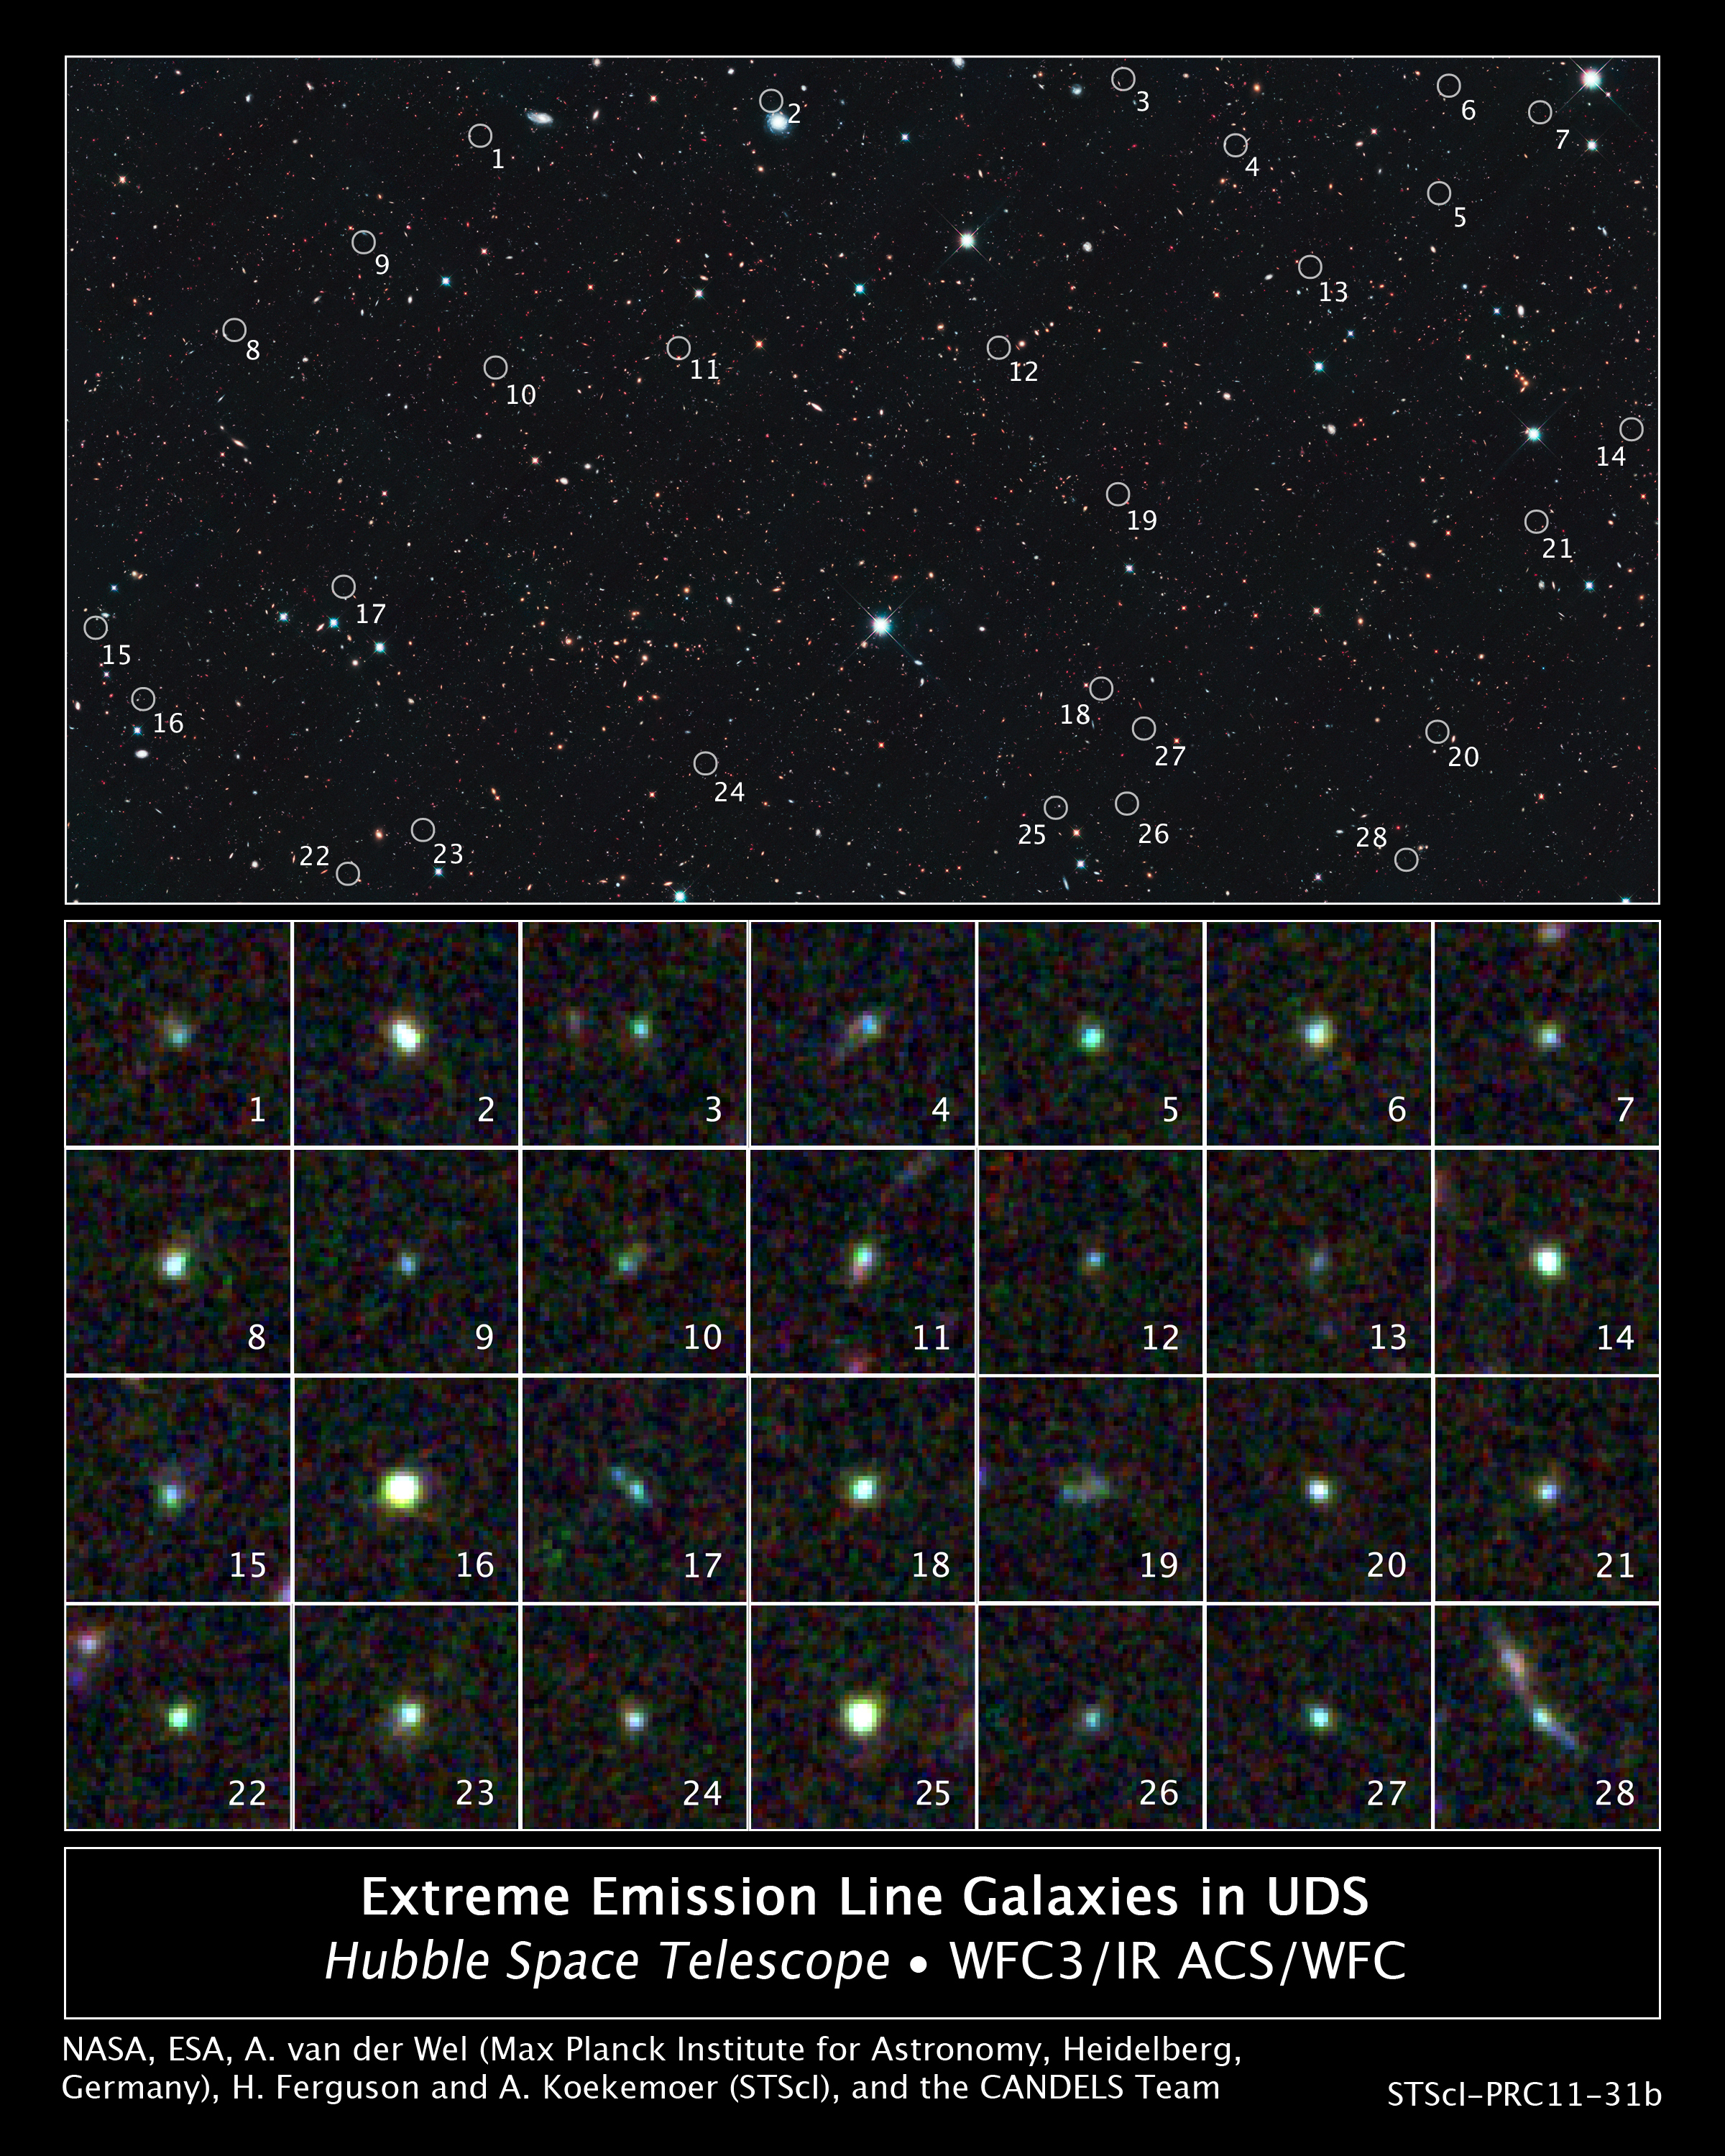

Hubble Spies Tiny Galaxies Aglow with Star Birth in the UDS Field

This image reveals 28 tiny galaxies uncovered by NASA's Hubble Space Telescope. The puny galaxies, shown in the postage-stamp-sized images, existed 9 billion years ago and are brimming with star birth.

The dwarf galaxies are typically a hundred times less massive than the Milky Way galaxy but are churning out stars at such a furious pace that their stellar content would double in just 10 million years. Hubble's Wide Field Camera 3 and Advanced Camera for Surveys spied the galaxies in the UKIDSS Ultra Deep Survey field, or UDS (part of the UKIRT Infrared Deep Sky Survey). The galaxies' locations in the UDS field are marked by circles in the large image.

The galaxies stood out in the Hubble images because the energy from all the new stars caused the oxygen in the gas surrounding them to light up like a bright neon sign. The rapid star birth likely represents an important phase in the formation of dwarf galaxies, the most common galaxy type in the cosmos.

The galaxies are among 69 dwarf galaxies found in the UDS and other fields. The images were made from observations taken between August and December 2010.

Credit: NASA, ESA, A. van der Wel (Max Planck Institute for Astronomy, Heidelberg, Germany), H. Ferguson and A. Koekemoer (Space Telescope Science Institute, Baltimore, Md.), and the CANDELS team